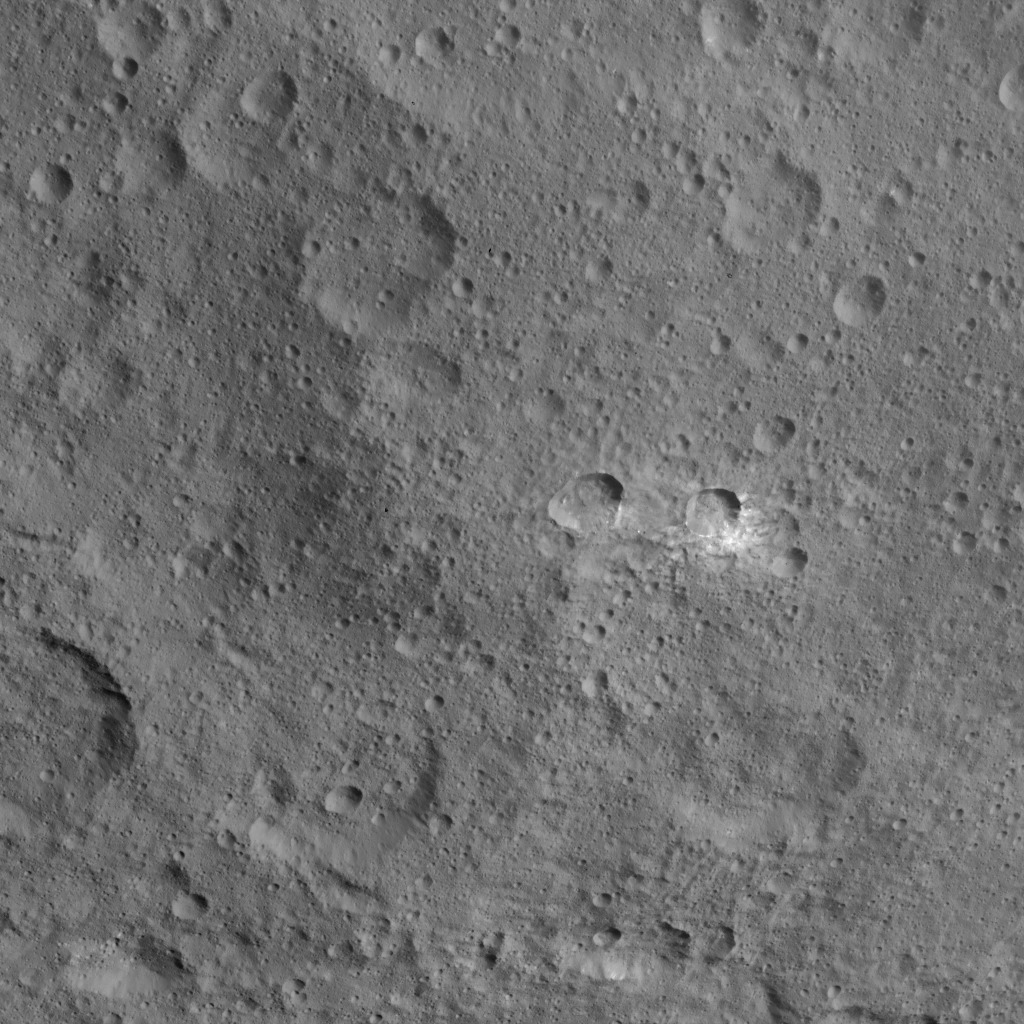

Dawn HAMO Image 52

This image, taken by NASA’s Dawn spacecraft, shows the surface of dwarf planet Ceres at mid-latitudes from an altitude of 915 miles (1,470 kilometers). The image was taken on Sept. 29, 2015, and has a resolution of 450 feet (140 meters) per pixel.

Dawn’s mission is managed by JPL for NASA’s Science Mission Directorate in Washington. Dawn is a project of the directorate’s Discovery Program, managed by NASA’s Marshall Space Flight Center in Huntsville, Alabama. UCLA is responsible for overall Dawn mission science. Orbital ATK, Inc., in Dulles, Virginia, designed and built the spacecraft. The German Aerospace Center, the Max Planck Institute for Solar System Research, the Italian Space Agency and the Italian National Astrophysical Institute are international partners on the mission team.

Credit: NASA/JPL-Caltech/UCLA/MPS/DLR/IDA